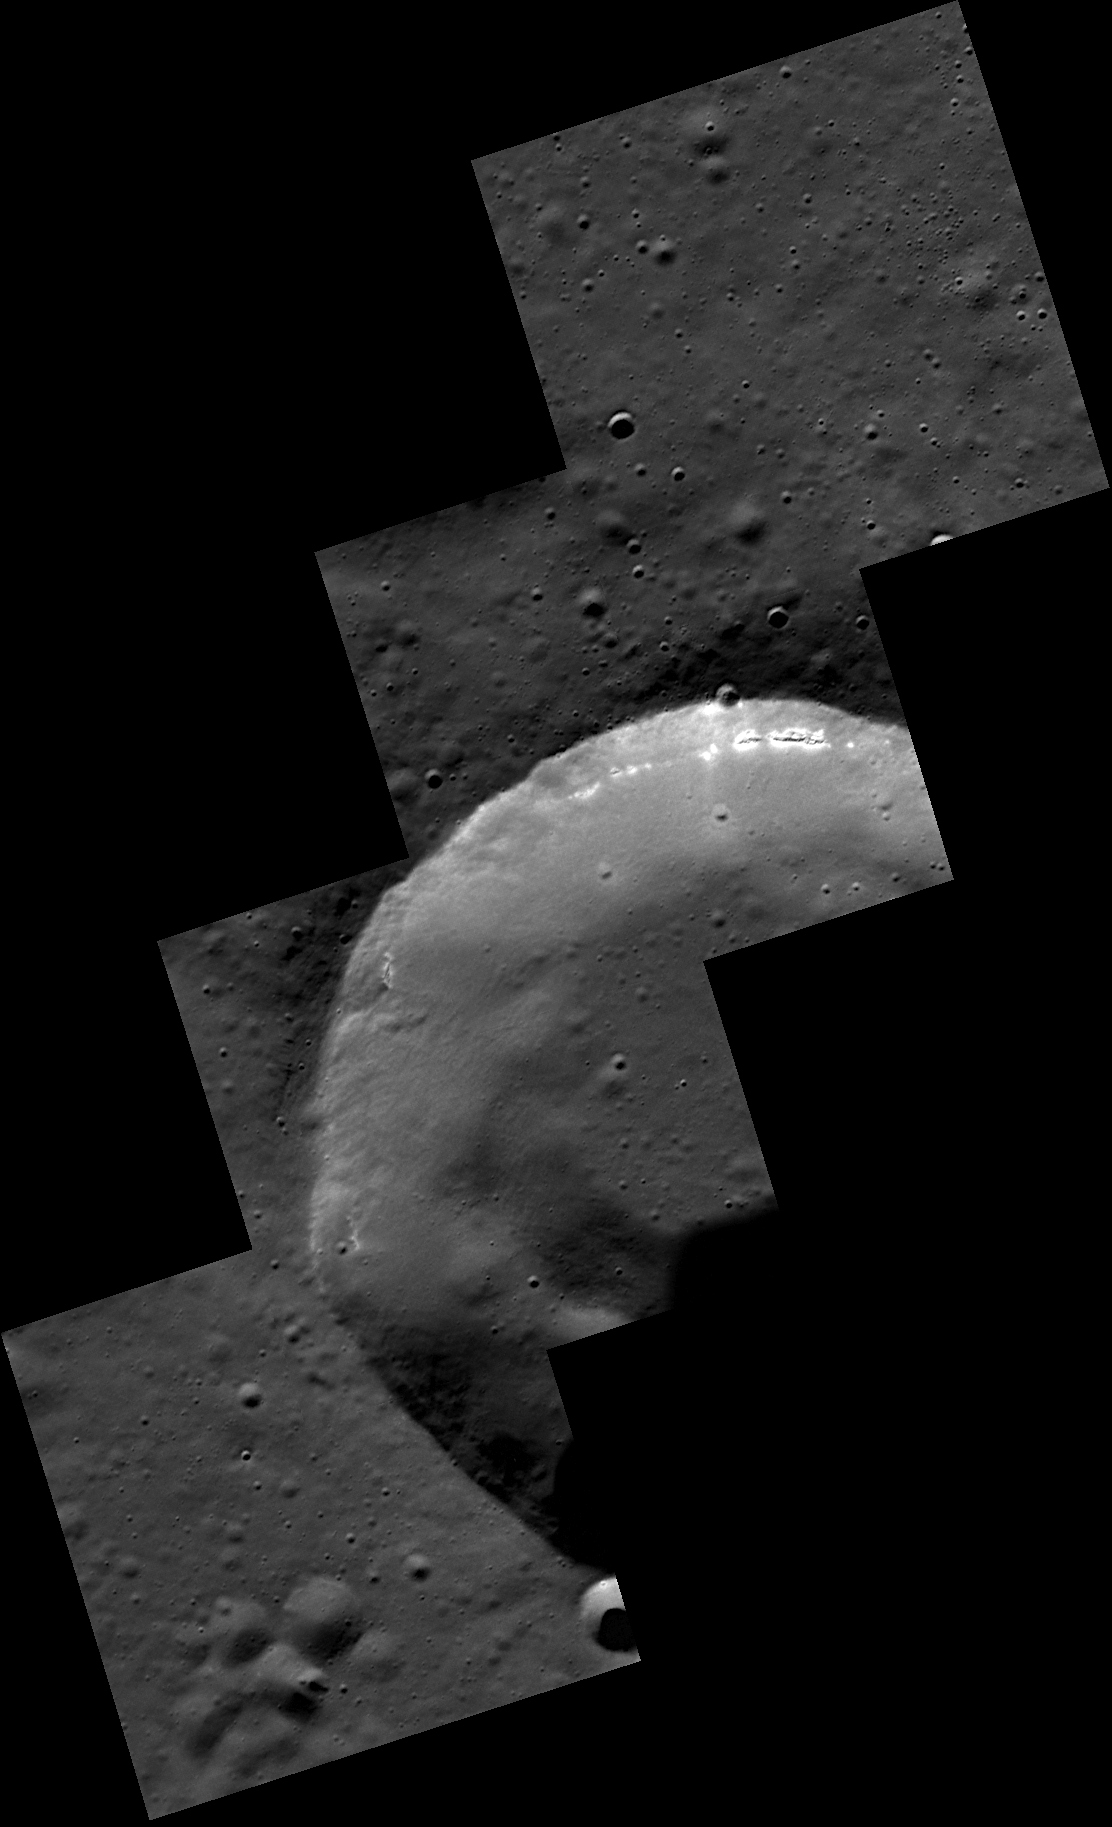

200,000!

MESSENGER has now surpassed 200,000 images acquired from orbit about Mercury! And there are still many more to come. In particular, acquiring NAC images when the spacecraft is closest to the planet is a priority for the remainder of the mission; such images will allow the highest resolution views of Mercury’s surface to be captured. The four-image mosaic shown here is one of the first from the MDIS low-altitude imaging campaign. Among the details revealed are hollows that appear to have formed in one layer in the wall of this 15-kilometer-diameter crater.

This image was acquired as part of the MDIS low-altitude imaging campaign. During MESSENGER’s second extended mission, the spacecraft makes a progressively closer approach to Mercury’s surface than at any previous point in the mission, enabling the acquisition of high-spatial-resolution data. For spacecraft altitudes below 350 kilometers, NAC images are acquired with pixel scales ranging from 20 meters to as little as 2 meters.

Date acquired: December 05, 2013
Image Mission Elapsed Time (MET): 28560063, 65, 67, 69
Image ID: 5324381-84
Instrument: Narrow Angle Camera (NAC) of the Mercury Dual Imaging System (MDIS)
Center Latitude: 72.4°
Center Longitude: 124.9° E
Resolution: 16 meters/pixel
Scale: The height and width of each image is 8.5 kilometers (5.3 miles)
Incidence Angle: 73.4°
Emission Angle: 10.8°
Phase Angle: 81.9°

The MESSENGER spacecraft is the first ever to orbit the planet Mercury, and the spacecraft’s seven scientific instruments and radio science investigation are unraveling the history and evolution of the Solar System’s innermost planet. MESSENGER acquired over 150,000 images and extensive other data sets. MESSENGER is capable of continuing orbital operations until early 2015.

For information regarding the use of images, see the MESSENGER image use policy.

Credit: NASA/Johns Hopkins University Applied Physics Laboratory/Carnegie Institution of Washington